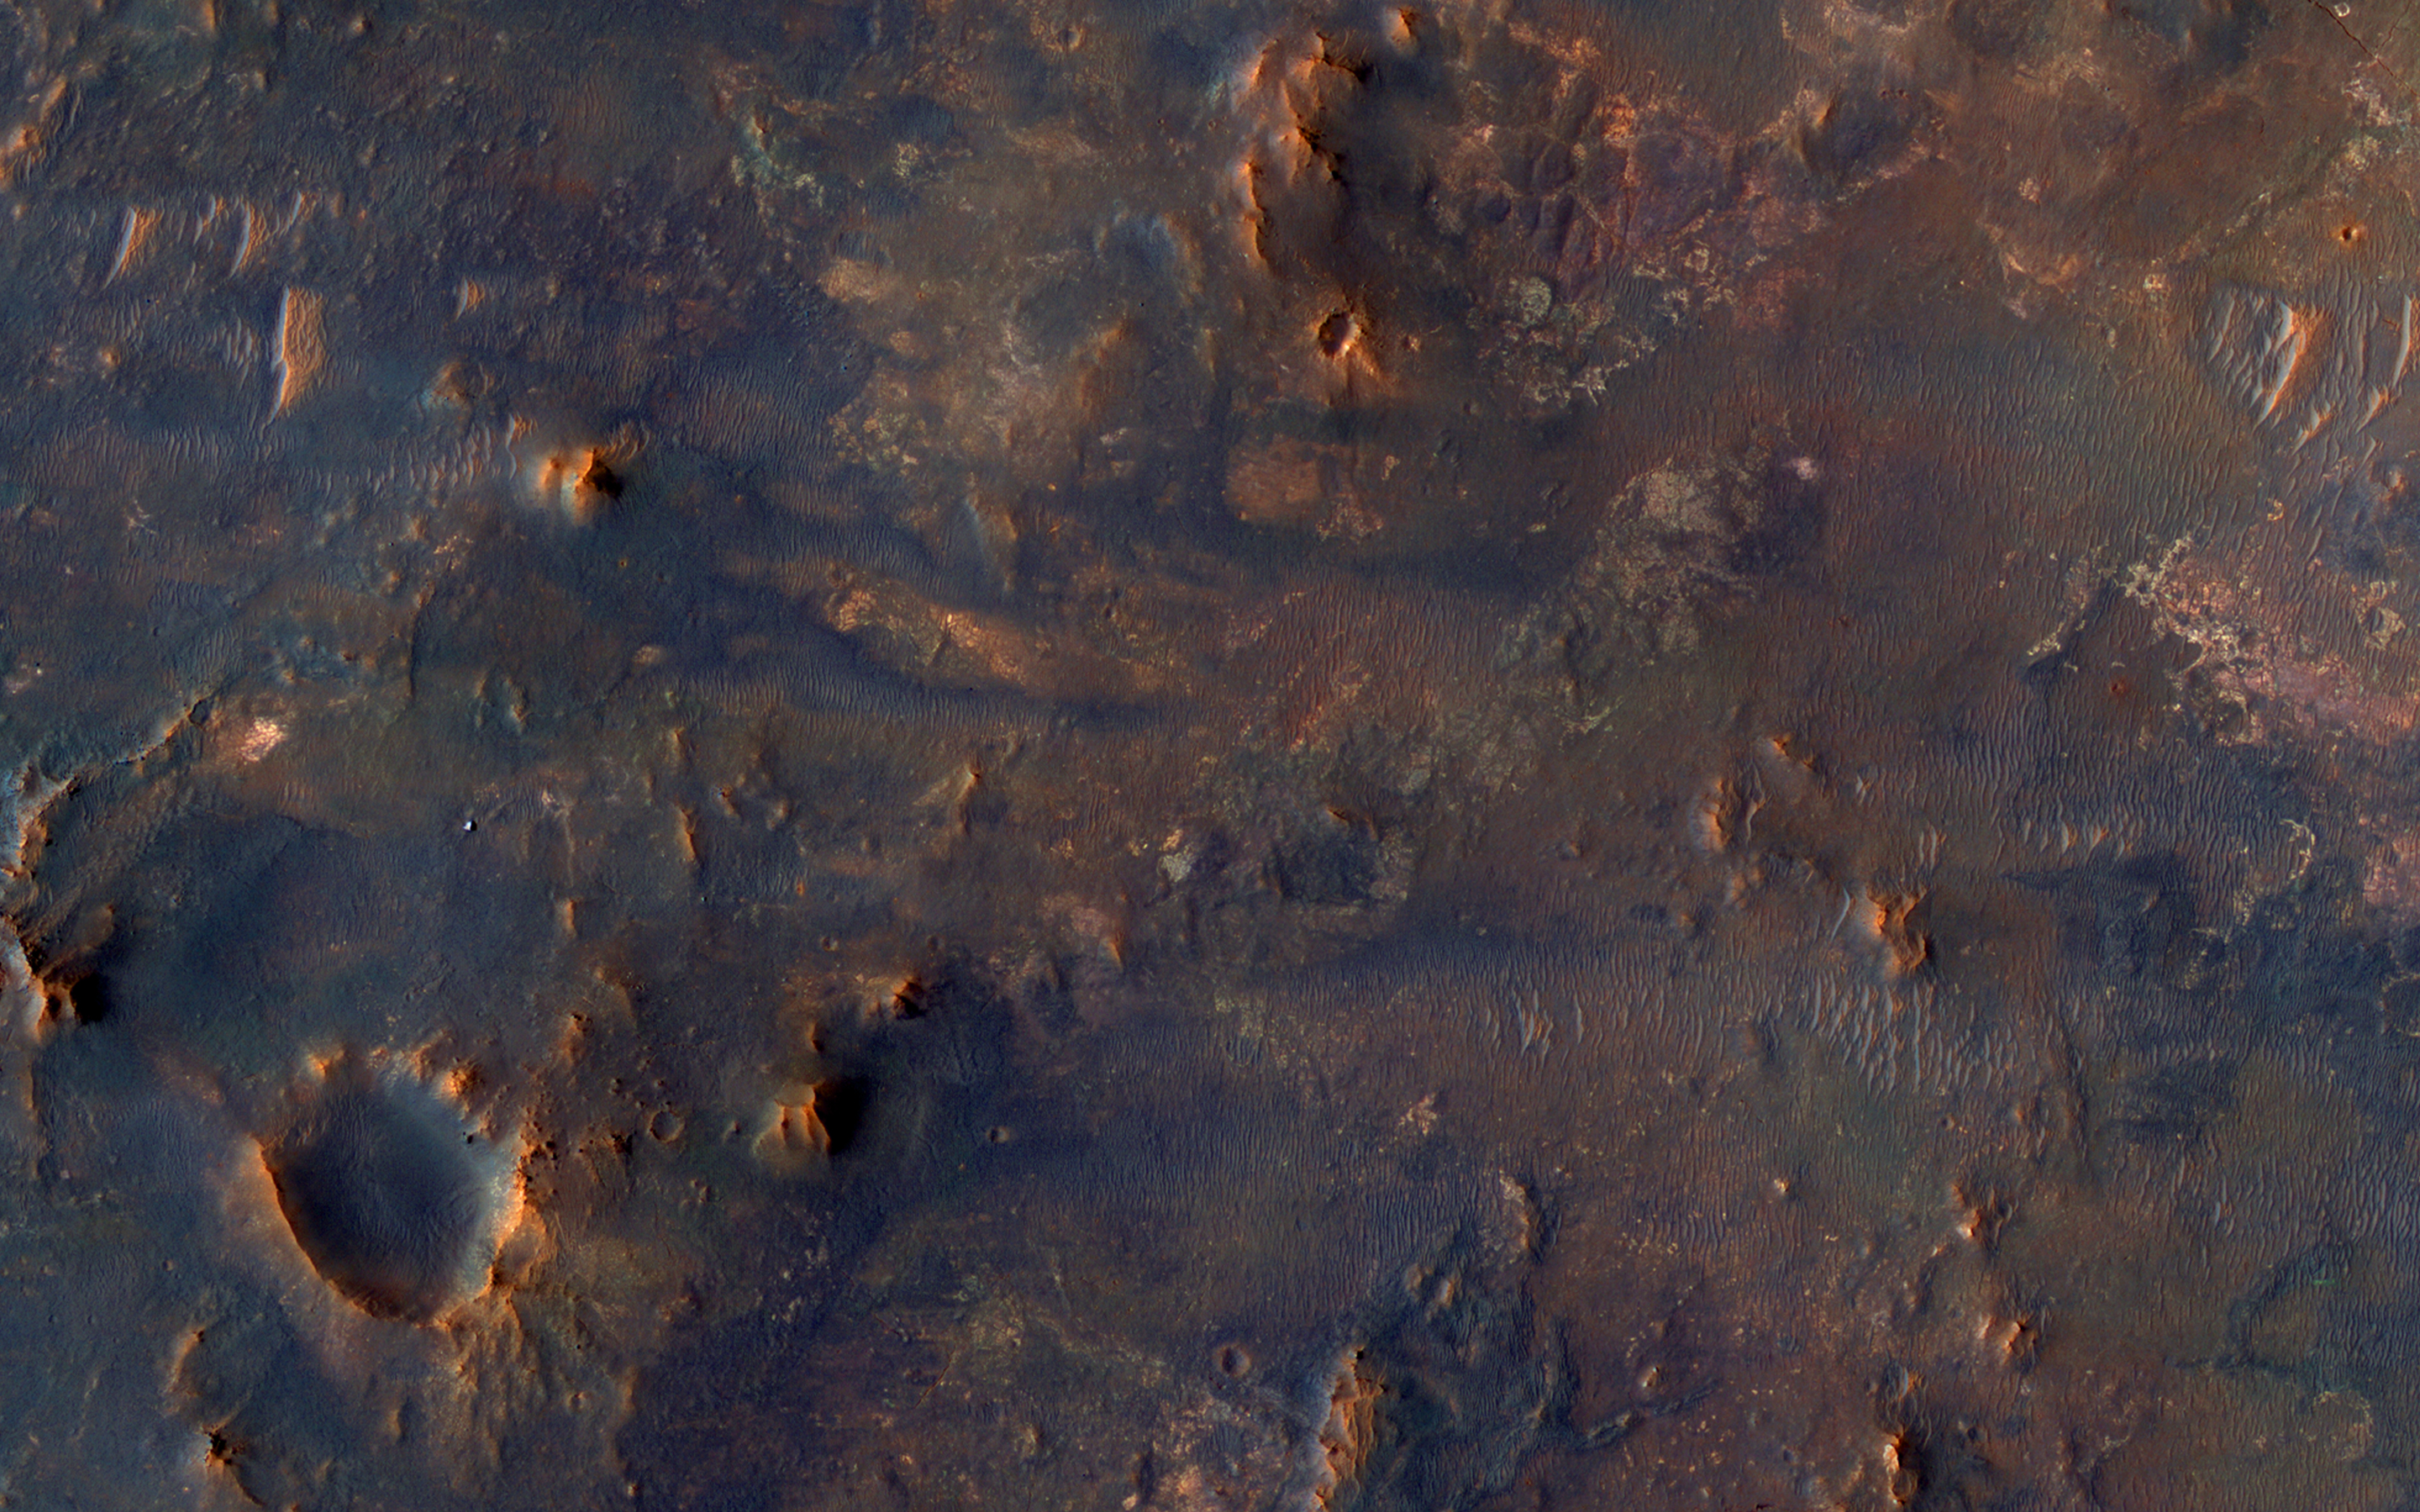

Isidis Basin Ejecta

This scene is a jumbled mess. There are blocks and smears of many different rocks types that appear to have been dumped into a pile.

That’s probably about what happened, as ejecta from the Isidis impact basin to the east. This pile of old rocks is an island surrounded by younger lava flows from Syrtis Major.

The map is projected here at a scale of 25 centimeters (9.8 inches) per pixel. [The original image scale is 27.4 centimeters (10.8 inches) per pixel (with 1 x 1 binning); objects on the order of 82 centimeters (32.2 inches) across are resolved.] North is up.

The University of Arizona, Tucson, operates HiRISE, which was built by Ball Aerospace & Technologies Corp., Boulder, Colo. NASA’s Jet Propulsion Laboratory, a division of Caltech in Pasadena, California, manages the Mars Reconnaissance Orbiter Project for NASA’s Science Mission Directorate, Washington.

Credit: NASA/JPL-Caltech/Univ. of Arizona